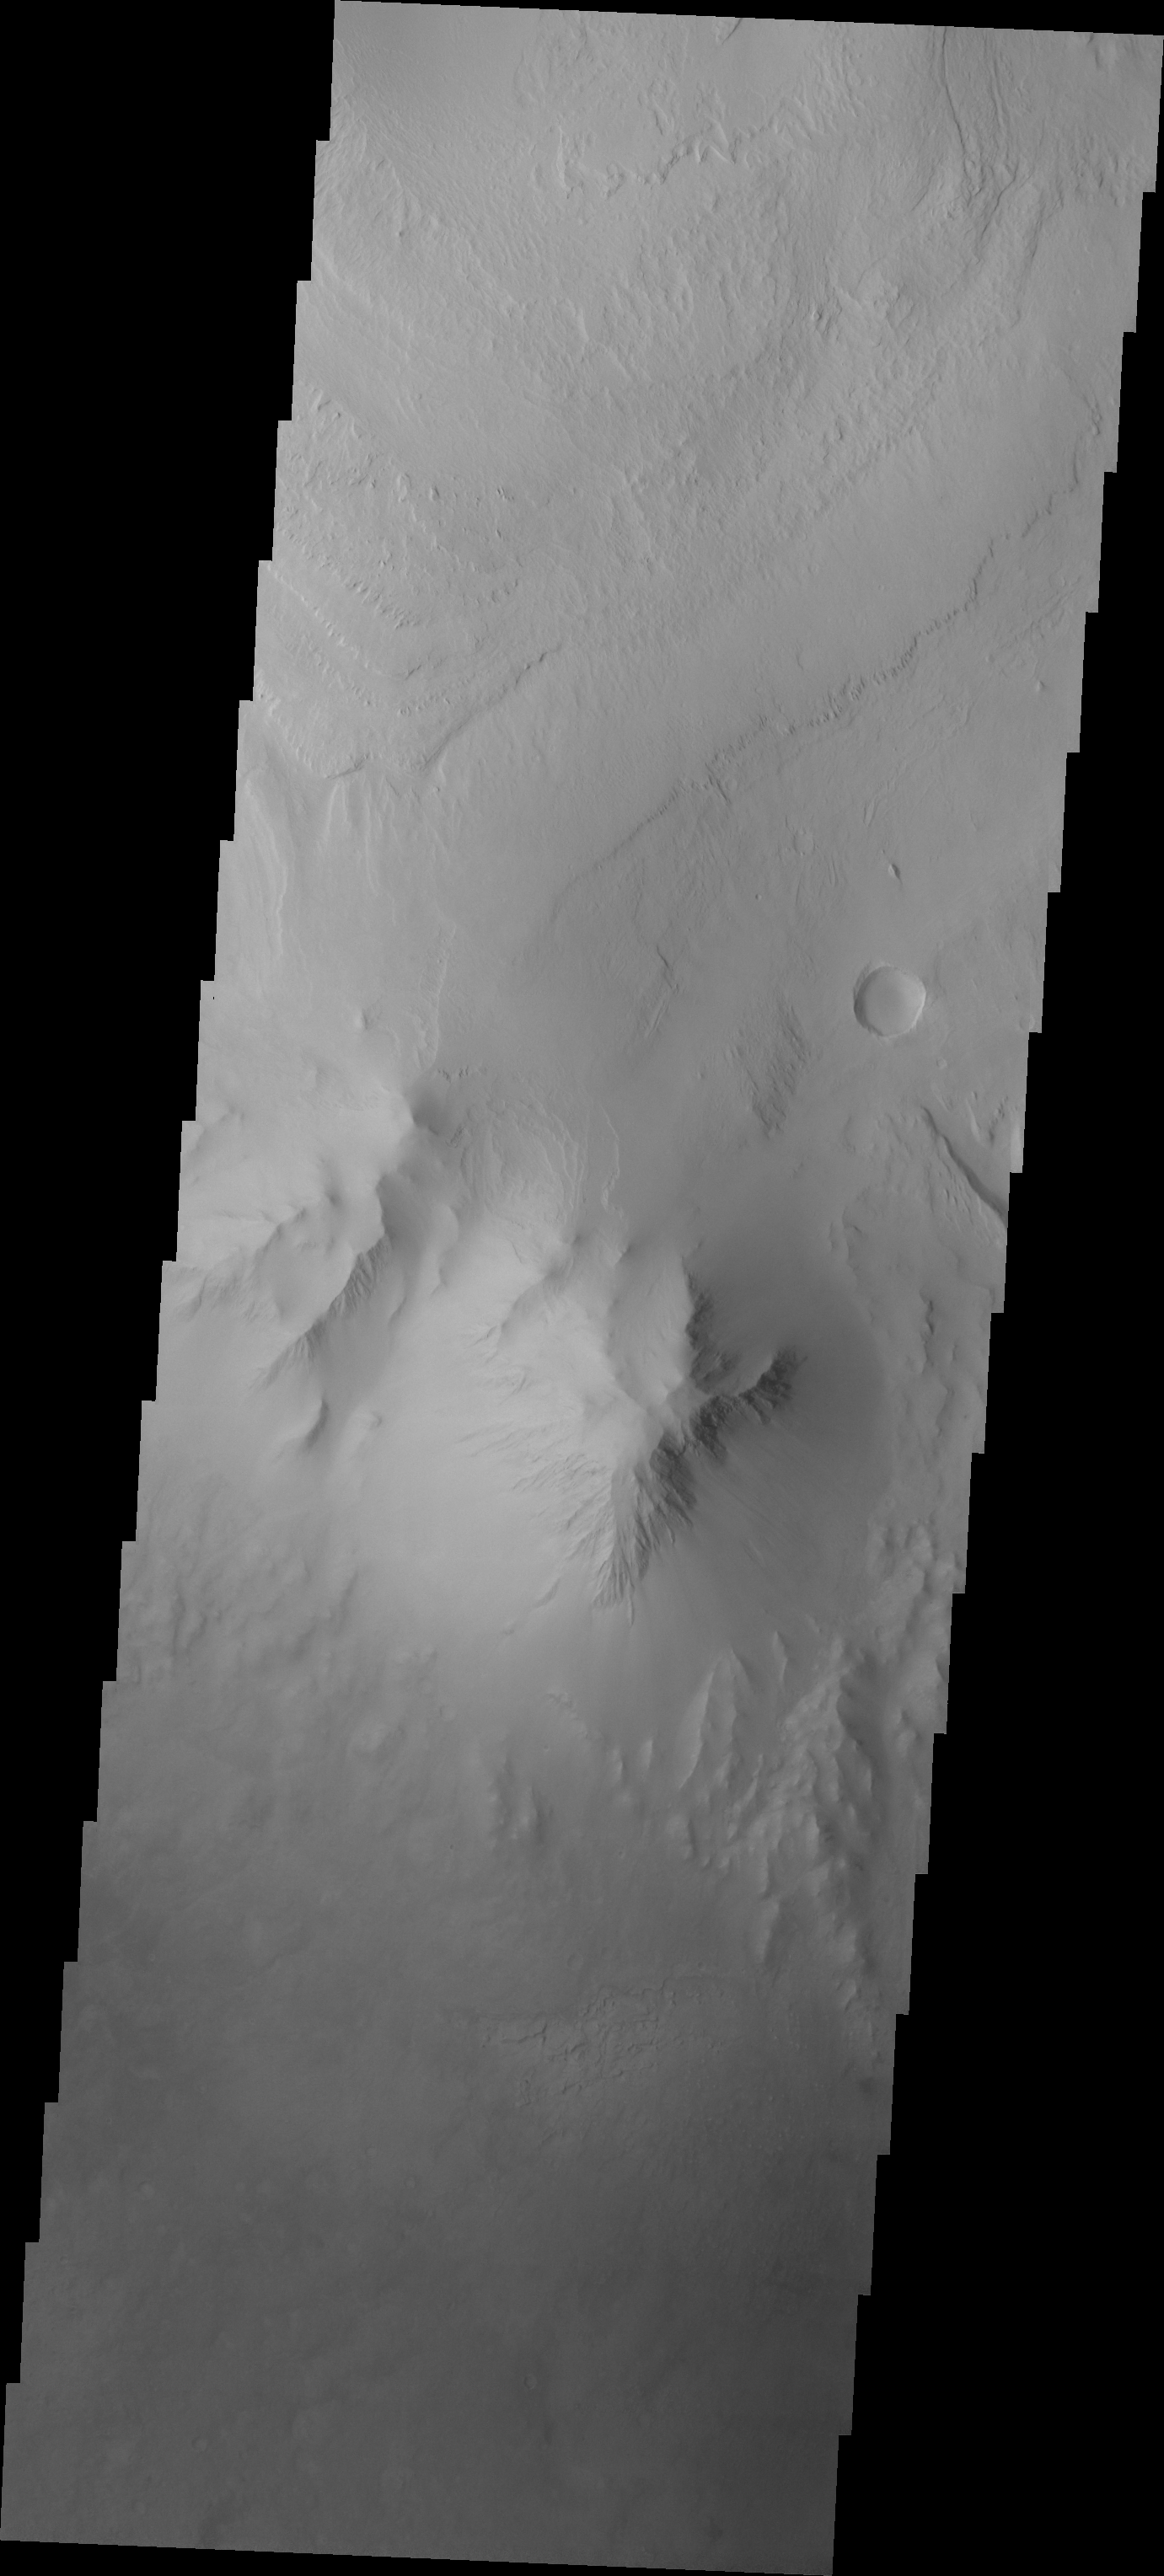

Images of Gale #14

During the month of April Mars will be in conjunction relative to the Earth. This means the Sun is in the line-of-sight between Earth and Mars, and communication between the two planets is almost impossible. For conjunction, the rovers and orbiting spacecraft at Mars continue to operate, but do not send the data to Earth. This recorded data will be sent to Earth when Mars moves away from the sun and the line-of-sight between Earth and Mars is reestablished. During conjunction the THEMIS image of the day will be a visual tour of Gale Crater, the location of the newest rover Curiosity.

We’ve moved slightly westward of yesterday’s image and see one of the unusual features of Mt. Sharp. The highest elevation of the layered deposit occurs at the top of this image, but just south of the center of the image is a peak that does not appear to be layered and is eroding in a different manner than the rest of Mt. Sharp. This location and appearance of this rugged peak point to it being the remnent of a central peak formed at the time Gale Crater was created.

Credit: NASA/JPL-Caltech/ASU